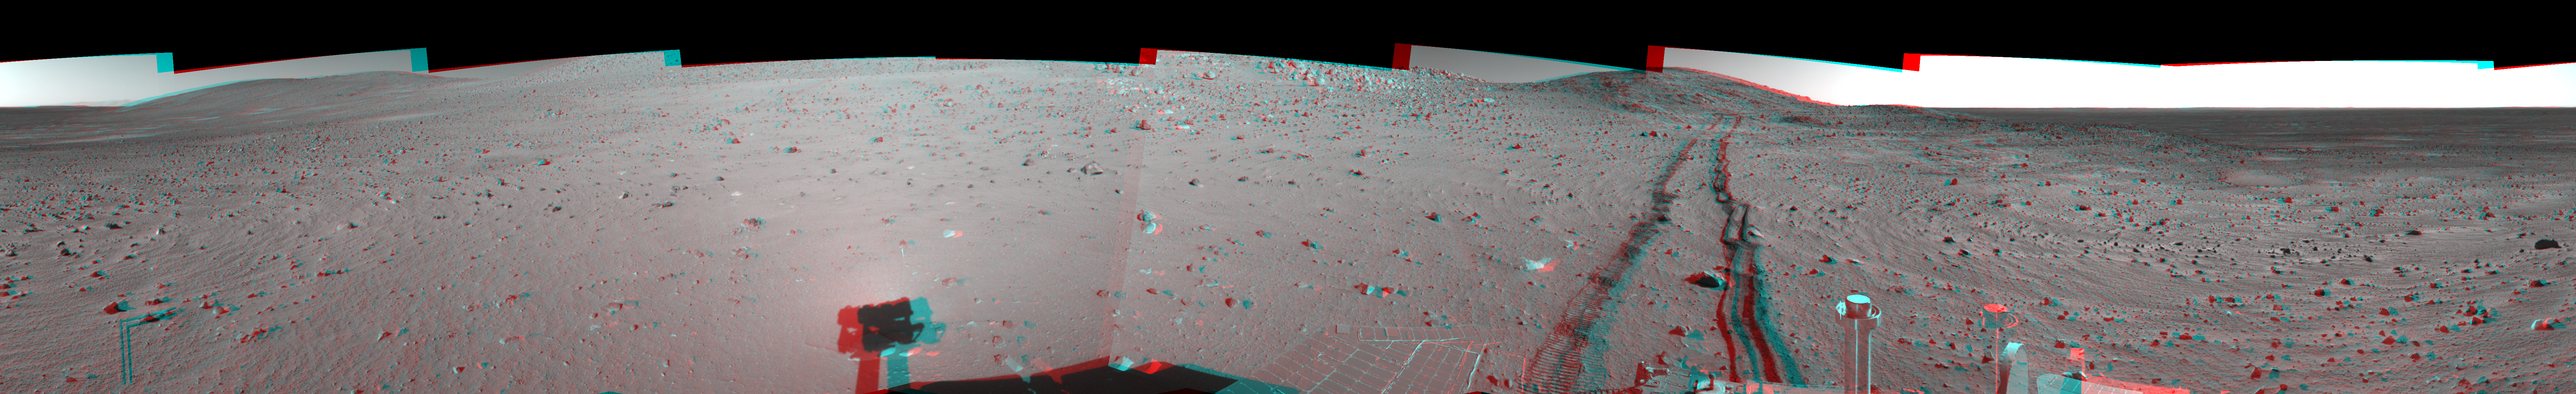

Track of Right-Wheel Drag (3-D)

Figure 1

This 360-degree stereo panorama combines several frames taken by the navigation camera on NASA’s Mars Exploration Rover Spirit during the rover’s 313th martian day (Nov. 19, 2004). The site, labeled Spirit site 93, is in the “Columbia Hills” inside Gusev Crater. The rover tracks point westward. Spirit had driven eastward, in reverse and dragging its right front wheel, for about 30 meters (100 feet) on the day the picture was taken. Driving backwards while dragging that wheel is a precautionary strategy to extend the usefulness of the wheel for when it is most needed, because it has developed more friction than the other wheels. The right-hand track in this look backwards shows how the dragging disturbed the soil. This view is presented in a cylindrical-perspective projection with geometric seam correction.

Figure 1 is the left-eye view of a stereo pair and Figure 2 is the right-eye view of a stereo pair.

Credit: NASA/JPL